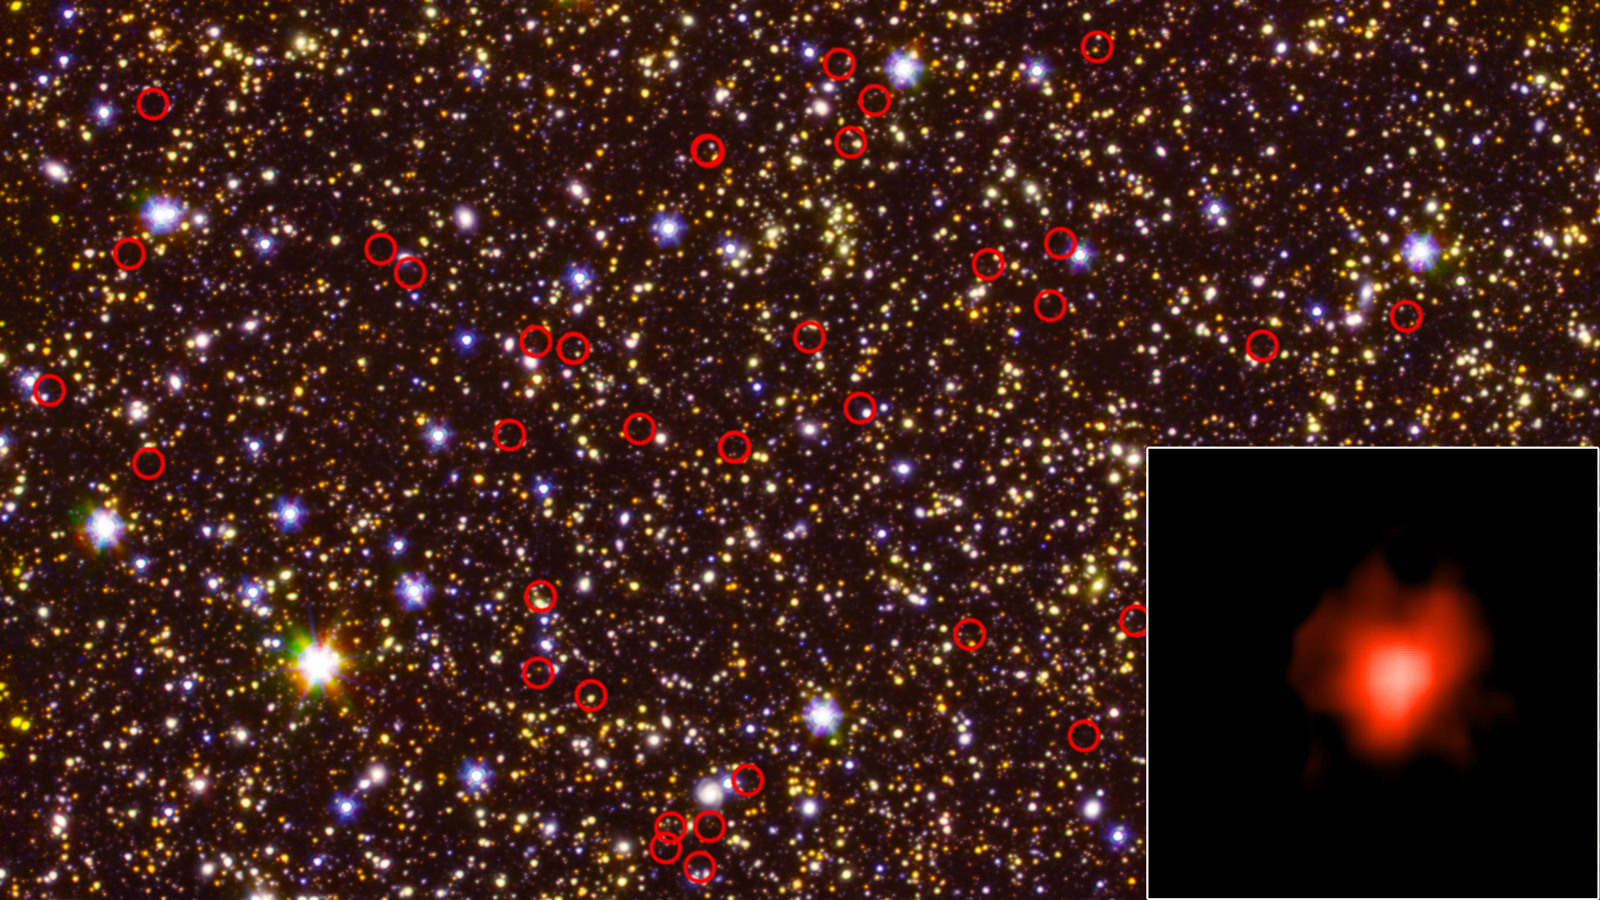

A Field of Galaxies Seen by Spitzer and Hubble

Unannotated version

This deep-field view of the sky, taken by NASA’s Spitzer Space Telescope, is dominated by galaxies – including some very faint, very distant ones – circled in red. The bottom right inset shows one of those distant galaxies, made visible thanks to a long-duration observation by Spitzer. The wide-field view also includes data from NASA’s Hubble Space Telescope. The Spitzer observations came from the GREATS survey, short for GOODS Re-ionization Era wide-Area Treasury from Spitzer. GOODS is itself an acronym: Great Observatories Origins Deep Survey.

NASA’s Jet Propulsion Laboratory, Pasadena, Calif., manages the Spitzer Space Telescope mission for NASA’s Science Mission Directorate, Washington. Science operations are conducted at the Spitzer Science Center at the California Institute of Technology, also in Pasadena. Caltech manages JPL for NASA.

More information on Spitzer can be found at its website:

http://www.spitzer.caltech.edu/

The Hubble Space Telescope is a project of international cooperation between NASA and the European Space Agency. The Space Telescope Science Institute conducts Hubble science operations. The institute is operated for NASA by the Association of Universities for Research in Astronomy, Inc., Washington, D.C.

Credit: NASA/JPL-Caltech/ESA/Spitzer/P. Oesch/S. De Barros/ I.Labbe